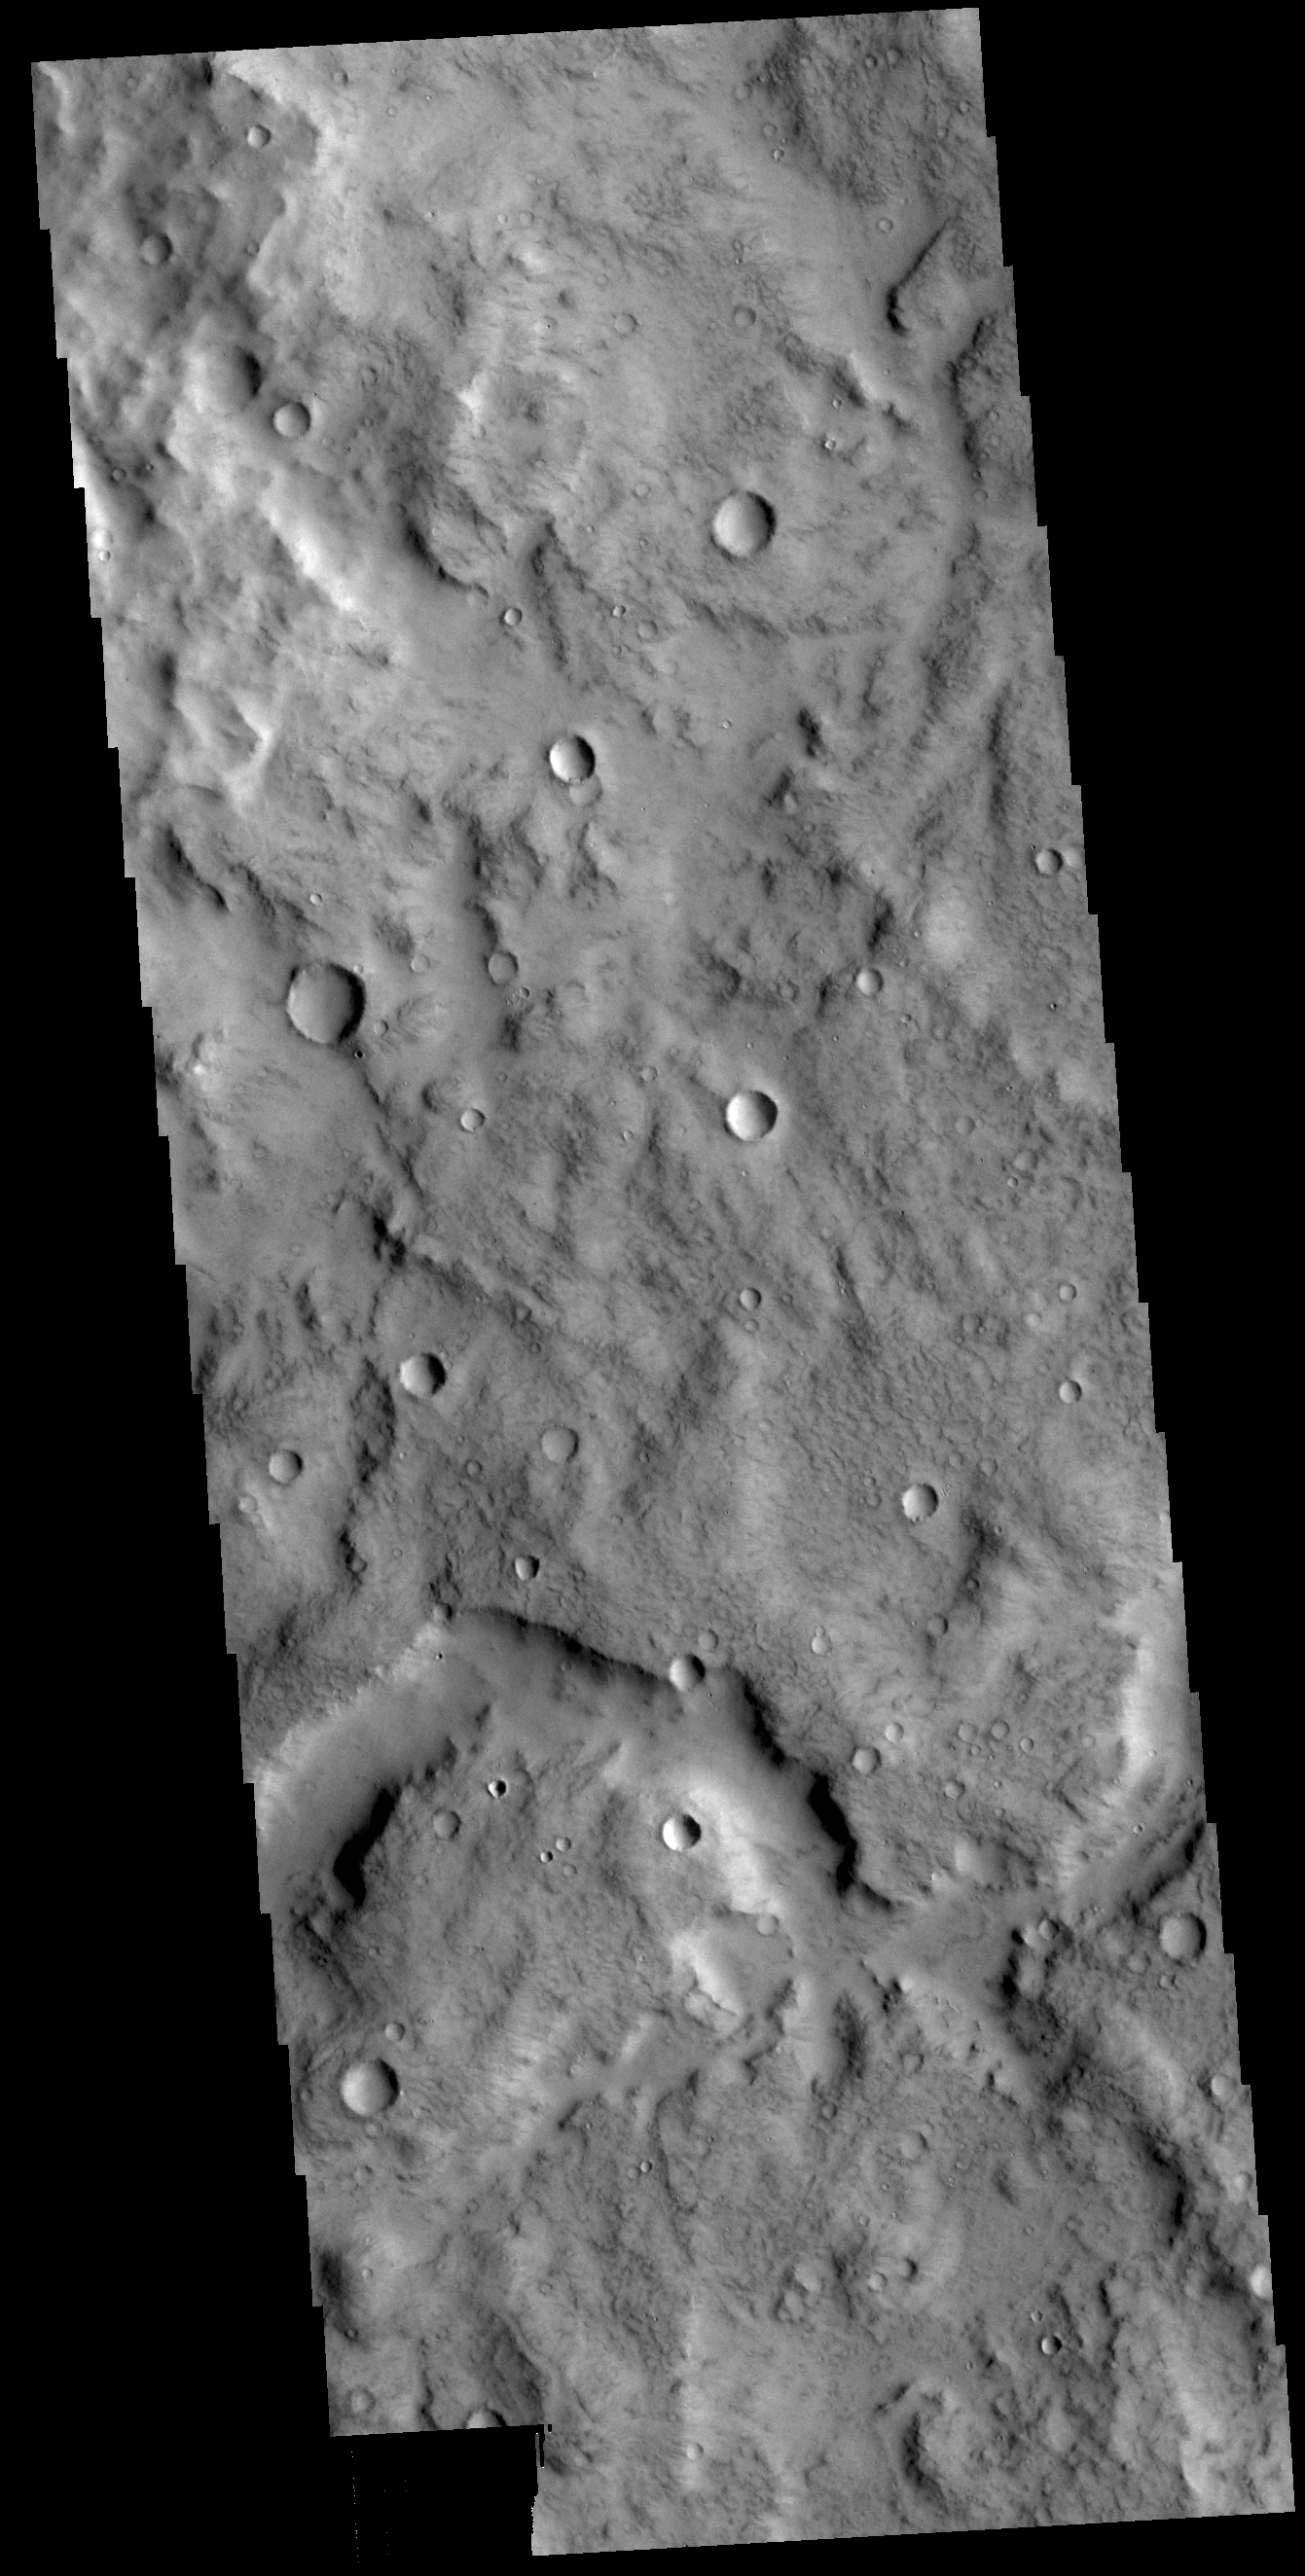

Terra Cimmeria Channel

This VIS image shows a section of an unnamed channel in Terra Cimmeria.

Credit: NASA/JPL-Caltech/ASU